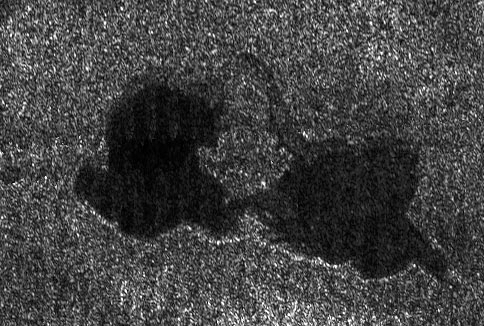

Titan’s “Kissing Lakes”

This Cassini radar image shows two lakes “kissing” each other on the surface of Saturn’s moon Titan.

The image from a flyby on Sept. 23, 2006, covers an area about 60 kilometers (37 miles) wide by 40 kilometers (25 miles) high.

This pass was primarily dedicated to the ion and neutral mass spectrometer instrument, so although, the volume of radar data was small, scientists were amazed to see Earth-like lakes. With Titan’s colder temperatures and hydrocarbon-rich atmosphere, however, the lakes likely contain a combination of methane and ethane, not water.

In this image, near 73 degrees north latitude, 46 degrees west longitude, two lakes are seen, each 20 to 25 kilometers (12 to 16 miles) across. They are joined by a relatively narrow channel. The lake on the right has lighter patches within it, indicating that it may be slowly drying out as the northern summer approaches.

The Cassini-Huygens mission is a cooperative project of NASA, the European Space Agency and the Italian Space Agency. The Jet Propulsion Laboratory, a division of the California Institute of Technology in Pasadena, manages the mission for NASA’s Science Mission Directorate, Washington, D.C. The Cassini orbiter and its two onboard cameras were designed, developed and assembled at JPL. The radar instrument team is based at JPL, working with team members from the United States and several European countries.

Credit: NASA/JPL-Caltech/ASI